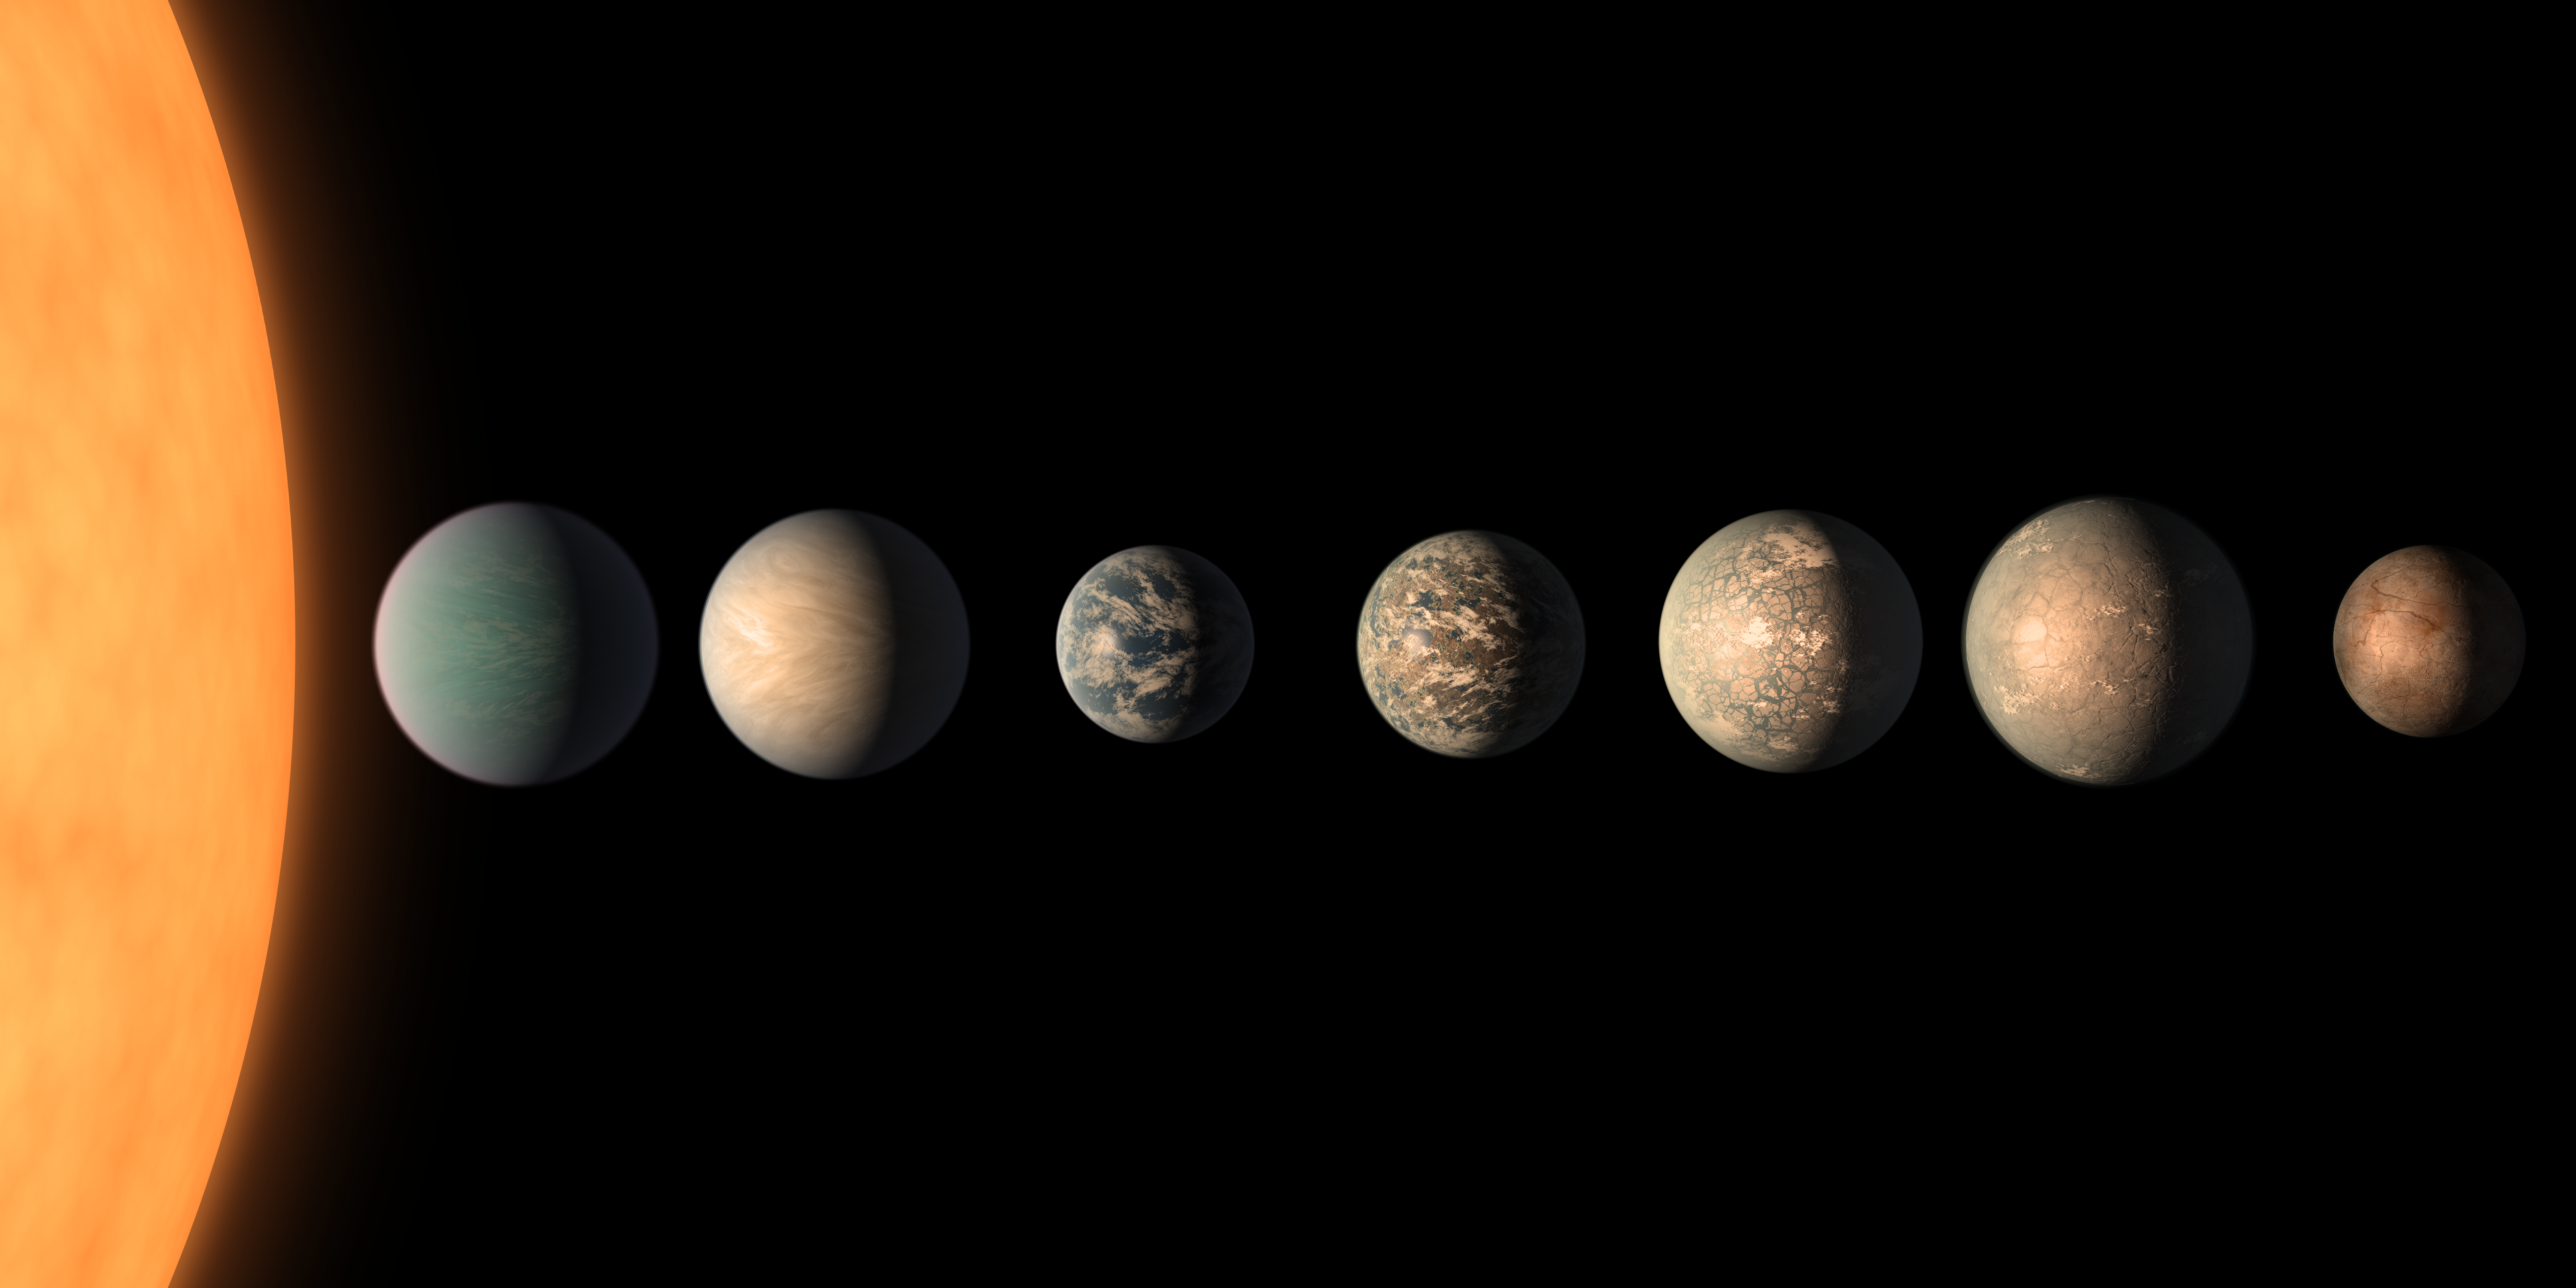

TRAPPIST-1 Planet Lineup – Updated Feb. 2018

Labeled version

View the animation

This artist’s concept shows what the TRAPPIST-1 planetary system may look like, based on available data about the planets’ diameters, masses and distances from the host star, as of February 2018.

This image represents an updated version of PIA21422, which was created in 2017. The planets’ appearances were re-imagined based on a 2018 study using additional observations from NASA’s Spitzer and Kepler space telescopes, in addition to previous data from Spitzer, the ground-based TRAPPIST (TRAnsiting Planets and PlanetesImals Small Telescope) telescope and other ground-based observatories. The system was named for the TRAPPIST telescope.

The new analysis concludes that the seven planets of TRAPPIST-1 are all rocky, and some could contain significant amounts of water. TRAPPIST-1 is an ultra-cool dwarf star in the constellation Aquarius, and its planets orbit very close to it.

The form that water would take on TRAPPIST-1 planets would depend on the amount of heat they receive from their star, which is a mere 9 percent as massive as our Sun. Planets closest to the star are more likely to host water in the form of atmospheric vapor, while those farther away may have water frozen on their surfaces as ice. TRAPPIST-1e is the rockiest planet of them all, but still is believed to have the potential to host some liquid water.

In this illustration, the relative sizes of the planets and their host star, an ultracool dwarf, are all shown to scale.

NASA’s Jet Propulsion Laboratory, Pasadena, California, manages the Spitzer Space Telescope mission for NASA’s Science Mission Directorate, Washington. Science operations are conducted at the Spitzer Science Center at Caltech, also in Pasadena. Spacecraft operations are based at Lockheed Martin Space Systems Company, Littleton, Colorado. Data are archived at the Infrared Science Archive housed at Caltech/IPAC. Caltech manages JPL for NASA.

Credit: NASA/JPL-Caltech